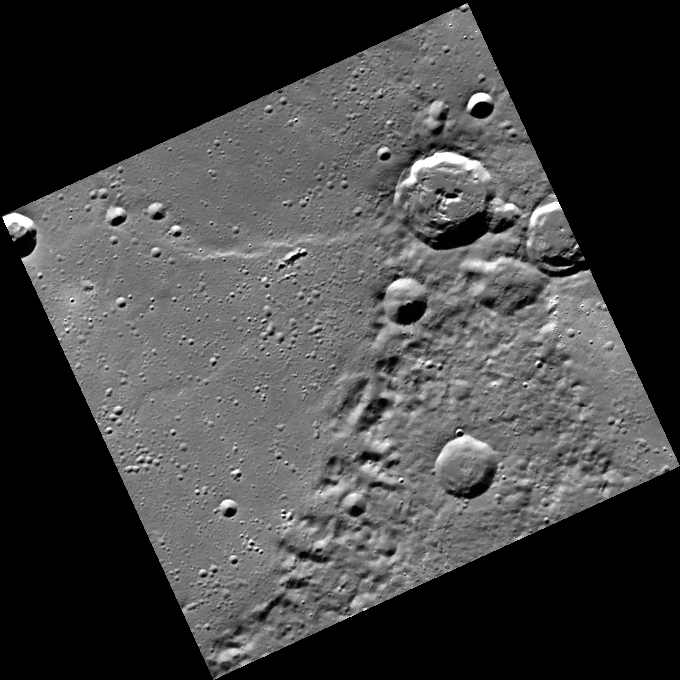

A Saucerful of Secrets

The crater with the central peaks in the northeast portion of this image is located on the eastern rim of a large impact basin. Extending westward from this crater is a wrinkle ridge that may have formed due to contraction as lava that flooded the basin cooled. Scientists studying craters and large impact basins on Mercury learn more and more of the innermost planet’s “secrets” as new imagery and data from MESSENGER become available.

This image was acquired as part of MDIS’s high-resolution surface morphology base map. The surface morphology base map will cover more than 90% of Mercury’s surface with an average resolution of 250 meters/pixel (0.16 miles/pixel or 820 feet/pixel). Images acquired for the surface morphology base map typically have off-vertical Sun angles (i.e., high incidence angles) and visible shadows so as to reveal clearly the topographic form of geologic features.

The MESSENGER spacecraft is the first ever to orbit the planet Mercury, and the spacecraft’s seven scientific instruments and radio science investigation are unraveling the history and evolution of the Solar System’s innermost planet. Visit the Why Mercury? section of this website to learn more about the key science questions that the MESSENGER mission is addressing. During the one-year primary mission, MDIS is scheduled to acquire more than 75,000 images in support of MESSENGER’s science goals.

Date acquired: July 13, 2011
Image Mission Elapsed Time (MET): 219011692
Image ID: 497387
Instrument: Wide Angle Camera (WAC) of the Mercury Dual Imaging System (MDIS)
WAC filter: 7 (748 nanometers)
Center Latitude: 69.75°
Center Longitude: 110.8° E
Resolution: 248 meters/pixel
Scale: Image diagonal is ~180 km (112 mi)
Incidence Angle: 71.3°
Emission Angle: 0.2°
Phase Angle: 71.4°

These images are from MESSENGER, a NASA Discovery mission to conduct the first orbital study of the innermost planet, Mercury. For information regarding the use of images, see the MESSENGER image use policy.

Credit: NASA/Johns Hopkins University Applied Physics Laboratory/Carnegie Institution of Washington